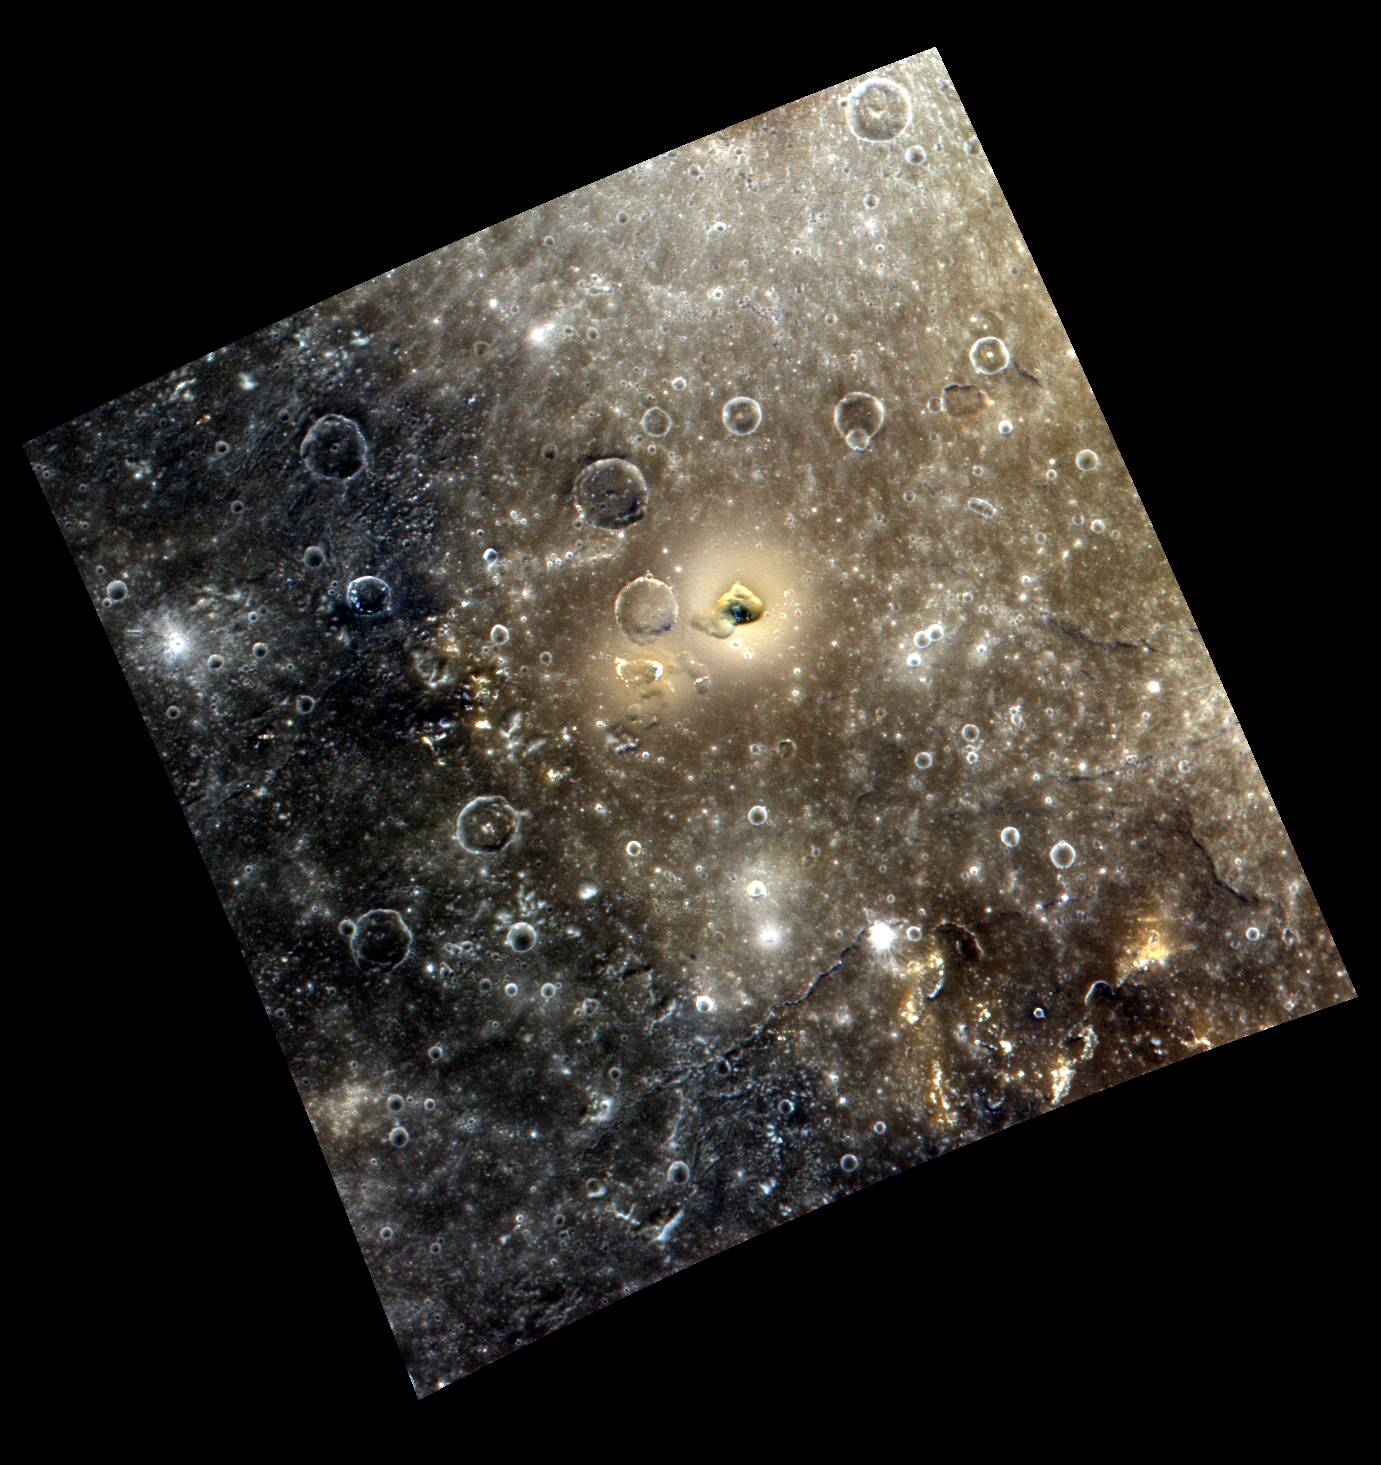

Mercury’s Kidney

This scene is located in the southwestern portion of Caloris basin. The color image allows us to see the strong contrast in the nature of the rocks forming the interior and the exterior of the basin. The northern and eastern parts of the image are dominated by the light orange material that makes up the basin floor. Outside the basin (to the south and west), dark blue material is found. In the center of the image is a kidney-shaped depression that is surrounded by a halo of lighter material. This feature has been imaged at higher resolution and is thought to be a volcanic vent.

This image was acquired as a high-resolution targeted color observation. Targeted color observations are images of a small area on Mercury’s surface at resolutions higher than the 1-kilometer/pixel 8-color base map. During MESSENGER’s one-year primary mission, hundreds of targeted color observations were obtained. During MESSENGER’s extended mission, high-resolution targeted color observations are more rare, as the 3-color base map is covering Mercury’s northern hemisphere with the highest-resolution color images that are possible.

Date acquired: July 05, 2011
Image Mission Elapsed Time (MET): 218373498, 218373494, 218373490
Image ID: 466588, 466587, 466586
Instrument: Wide Angle Camera (WAC) of the Mercury Dual Imaging System (MDIS)
WAC filters: 9, 7, 6 (996, 748, 433 nanometers) in red, green, and blue
Center Latitude: 21.74°
Center Longitude: 145.5° E
Resolution: 370 meters/pixel
Scale: This image is approximately 377 km (234 miles) across.
Incidence Angle: 23.4°
Emission Angle: 20.8°
Phase Angle: 44.3°

The MESSENGER spacecraft is the first ever to orbit the planet Mercury, and the spacecraft’s seven scientific instruments and radio science investigation are unraveling the history and evolution of the Solar System’s innermost planet. Visit the Why Mercury? section of this website to learn more about the key science questions that the MESSENGER mission is addressing. During the one-year primary mission, MDIS acquired 88,746 images and extensive other data sets. MESSENGER is now in a year-long extended mission, during which plans call for the acquisition of more than 80,000 additional images to support MESSENGER’s science goals.

These images are from MESSENGER, a NASA Discovery mission to conduct the first orbital study of the innermost planet, Mercury. For information regarding the use of images, see the MESSENGER image use policy.

Credit: NASA/Johns Hopkins University Applied Physics Laboratory/Carnegie Institution of Washington